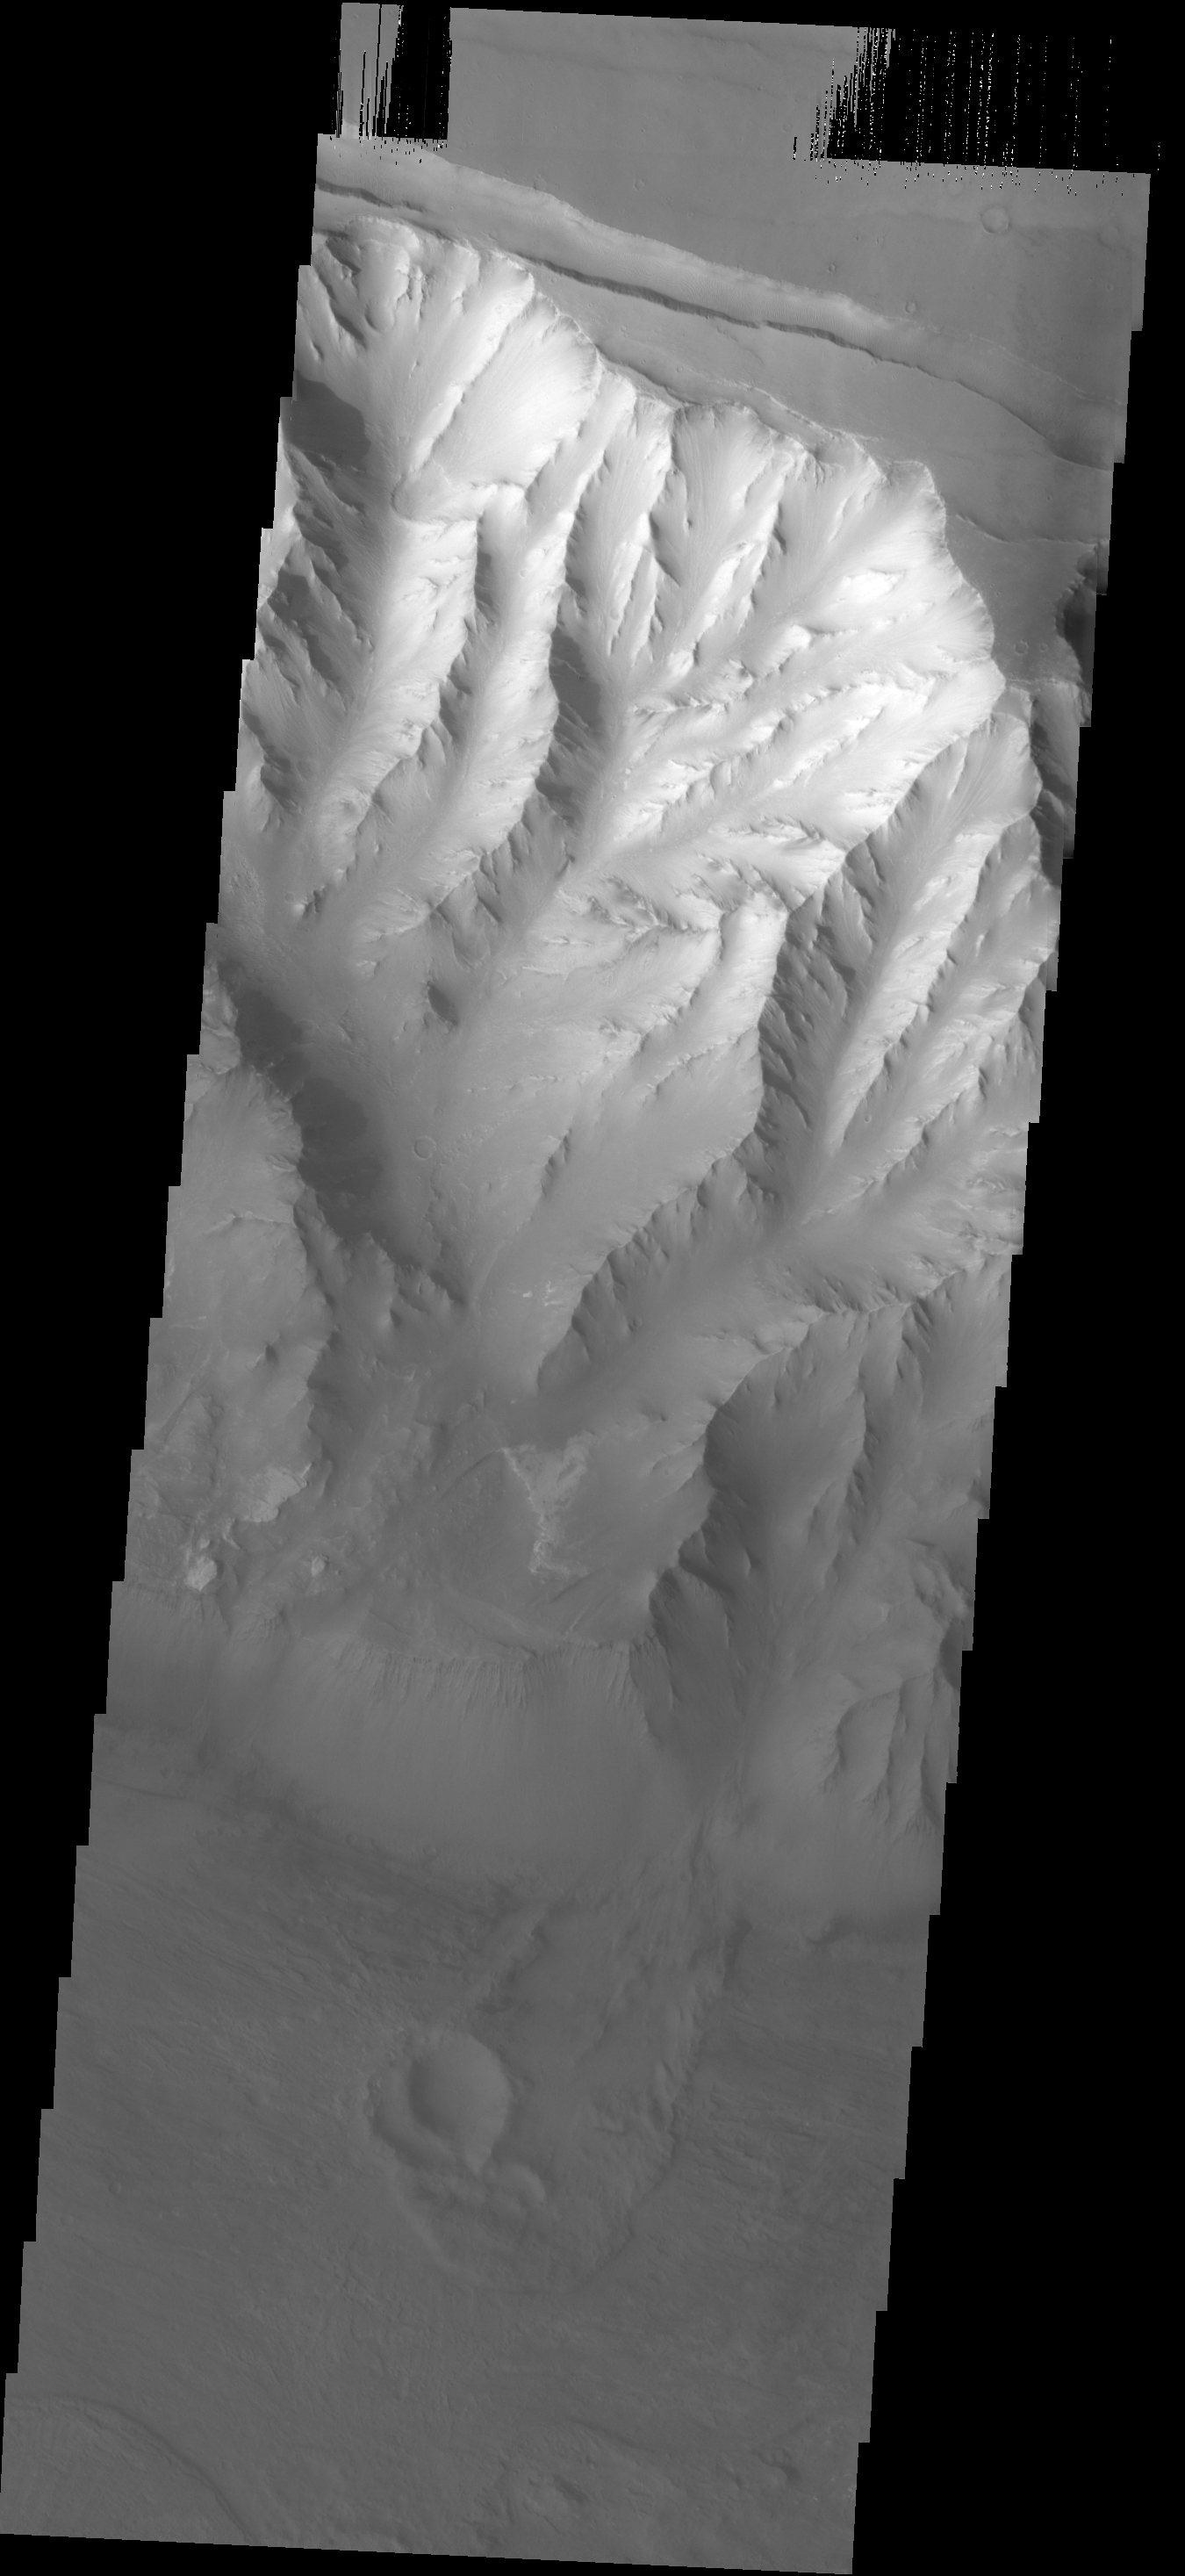

Melas Chasma Landslide

The landslide in the center of this image occurred in the Melas Chasma region of Valles Marineris.

Image information: VIS instrument. Latitude 11S, Longitude 292.6E. 17 meter/pixel resolution.

Note: this THEMIS visual image has not been radiometrically nor geometrically calibrated for this preliminary release. An empirical correction has been performed to remove instrumental effects. A linear shift has been applied in the cross-track and down-track direction to approximate spacecraft and planetary motion. Fully calibrated and geometrically projected images will be released through the Planetary Data System in accordance with Project policies at a later time.

NASA’s Jet Propulsion Laboratory manages the 2001 Mars Odyssey mission for NASA’s Office of Space Science, Washington, D.C. The Thermal Emission Imaging System (THEMIS) was developed by Arizona State University, Tempe, in collaboration with Raytheon Santa Barbara Remote Sensing. The THEMIS investigation is led by Dr. Philip Christensen at Arizona State University. Lockheed Martin Astronautics, Denver, is the prime contractor for the Odyssey project, and developed and built the orbiter. Mission operations are conducted jointly from Lockheed Martin and from JPL, a division of the California Institute of Technology in Pasadena.

Credit: NASA/JPL/ASU